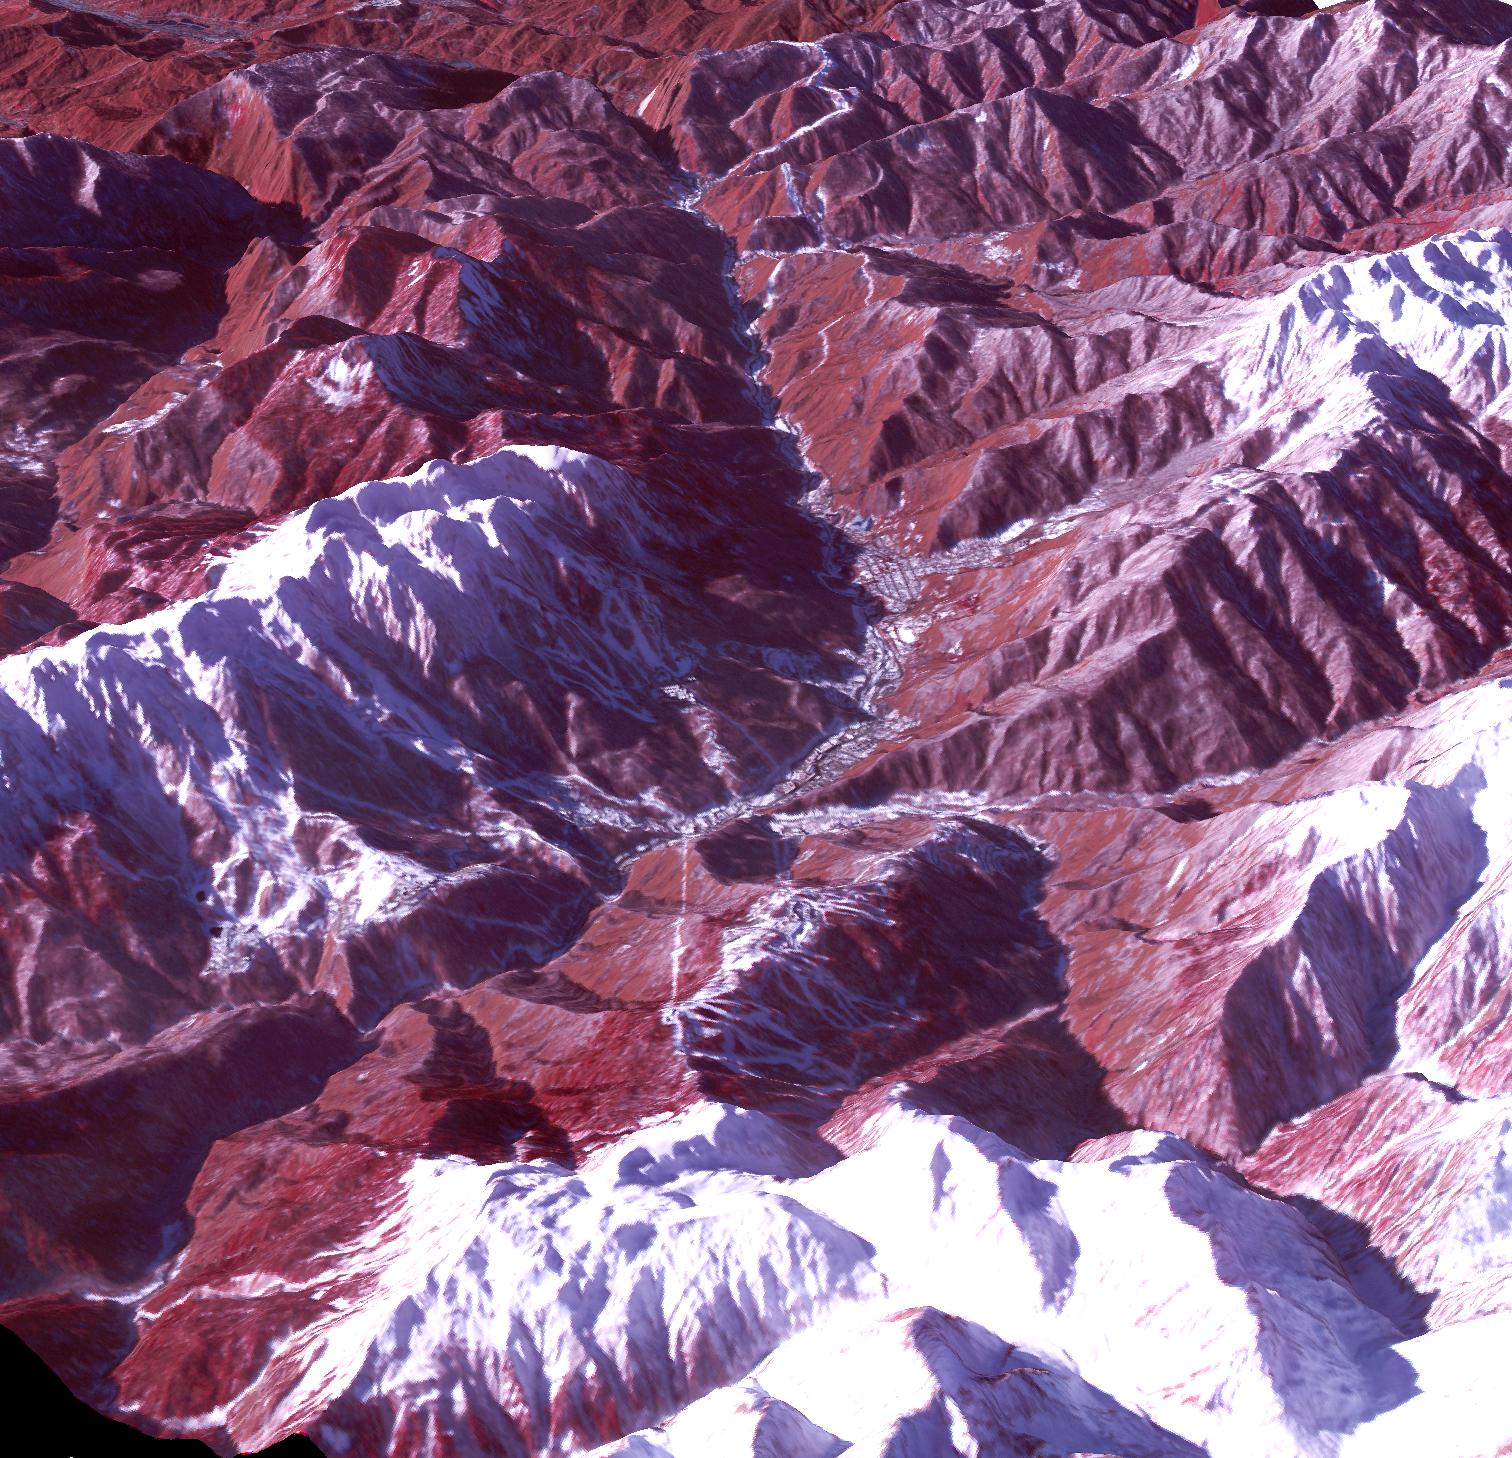

Sochi, Russia 2014

Sochi, Russia Winter Olympic Sites (Mountain Cluster) The 2014 Winter Olympic ski runs may be rated double black diamond, but they're not quite as steep as they appear in this image of the skiing and snowboarding sites for the Sochi Winter Olympic Games, acquired on Jan. 4, 2014, by the Advanced Spaceborne Thermal Emission and Reflection Radiometer (ASTER) instrument on NASA's Terra spacecraft. Rosa Khutar ski resort near Sochi, Russia, is in the valley at center, and the runs are visible on the shadowed slopes on the left-hand side of the valley. Height has been exaggerated 1.5 times to bring out topographic details. The games, which begin on Feb. 7 and continue for 17 days, feature six new skiing and boarding events plus the return of the legendary Jamaican bobsled team to the winter games for the first time since 2002. In this southwest-looking image, red indicates vegetation, white is snow, and the resort site appears in gray. The area imaged is about 11 miles (18 kilometers) across in the foreground and 20 miles (32 kilometers) from front to back. The image was created from the ASTER visible and near-infrared bands, draped over ASTER-derived digital elevation data. With its 14 spectral bands from the visible to the thermal infrared wavelength region and its high spatial resolution of 15 to 90 meters (about 50 to 300 feet), ASTER images Earth to map and monitor the changing surface of our planet. ASTER is one of five Earth-observing instruments launched Dec. 18, 1999, on Terra. The instrument was built by Japan's Ministry of Economy, Trade and Industry. A joint U.S./Japan science team is responsible for validation and calibration of the instrument and data products. The broad spectral coverage and high spectral resolution of ASTER provides scientists in numerous disciplines with critical information for surface mapping and monitoring of dynamic conditions and temporal change. Example applications are: monitoring glacial advances and retreats; monitoring potentially active volcanoes; identifying crop stress; determining cloud morphology and physical properties; wetlands evaluation; thermal pollution monitoring; coral reef degradation; surface temperature mapping of soils and geology; and measuring surface heat balance. The U.S. science team is located at NASA's Jet Propulsion Laboratory, Pasadena, Calif. The Terra mission is part of NASA's Science Mission Directorate, Washington, D.C.

Credit: NASA/GSFC/METI/ERSDAC/JAROS, and U.S./Japan ASTER Science Team